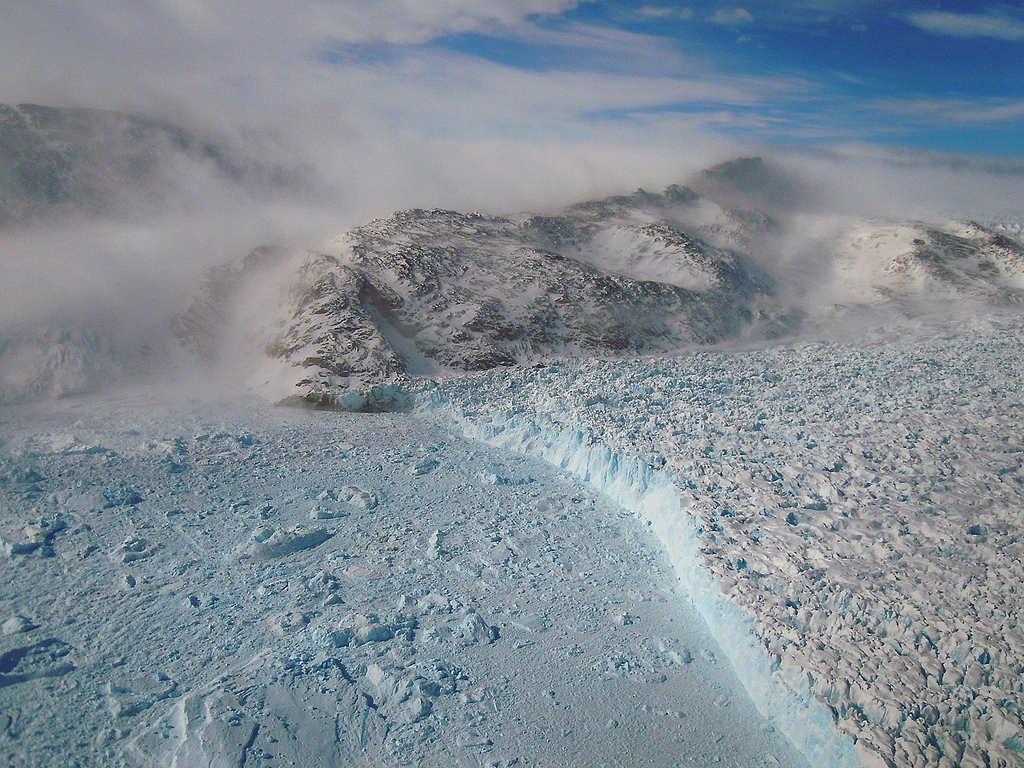

Gyldenlove Glacier

On April 11, 2011, IceBridge finally got the clear weather necessary to fly over glaciers in southeast Greenland. But with clear skies came winds of up to 70 knots, which made for a bumpy ride over the calving front of glaciers like Gyldenlove. Operation IceBridge, now in its third year, makes annual campaigns in the Arctic and Antarctic where science flights monitor glaciers, ice sheets and sea ice.

Credit: NASA/GSFC/Michael Studinger